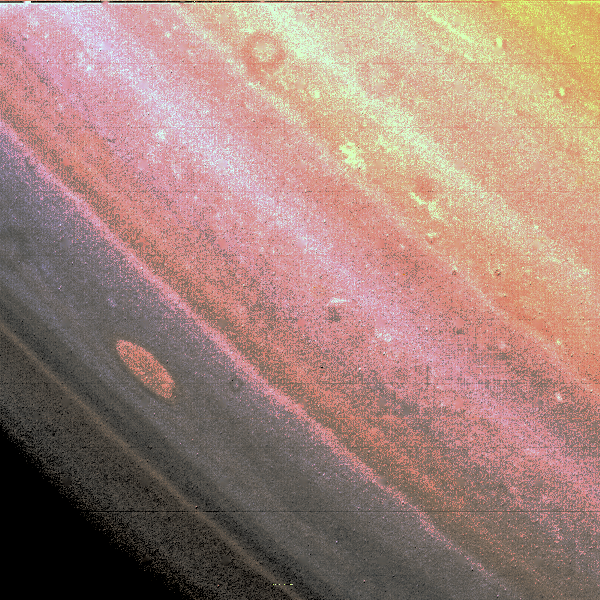

Saturn’s Red Spot

This false color image, taken on November 6, 1980 from a distance of about 8 million kilometers, shows somewhat similar, although much smaller, red spot on Saturn. False color was used to make the faint spot more visible.

Credit: NASA/JPL